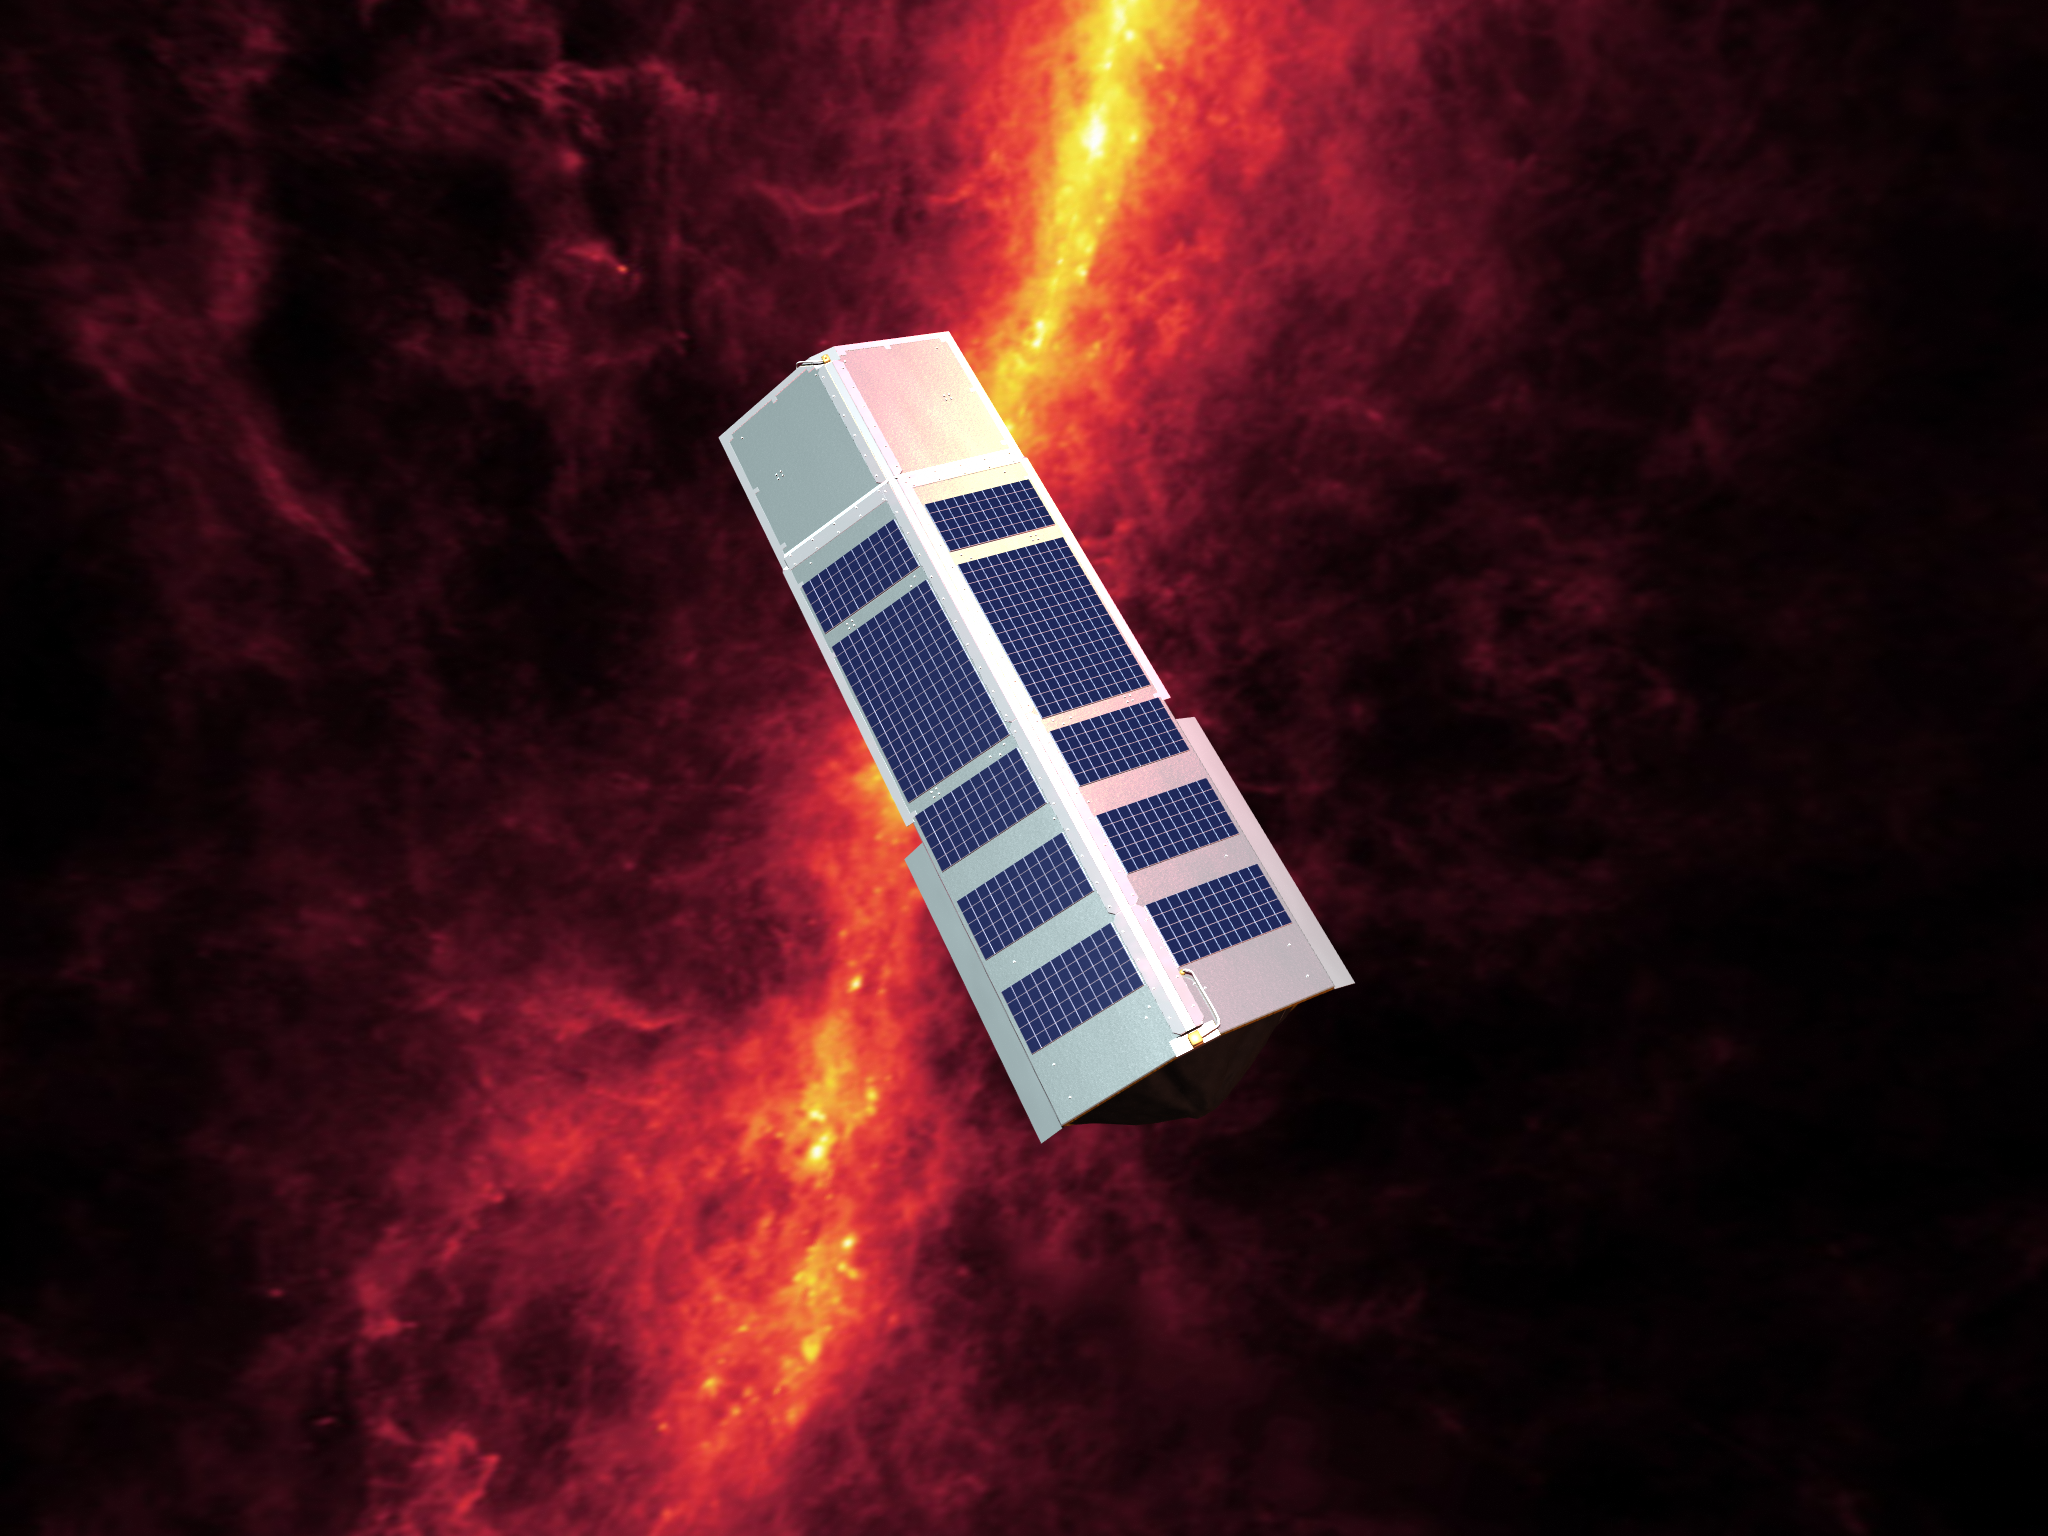

Spitzer's Solar Panels Shield the Observatory from the Sun

Spitzer seen against the infrared sky. The band of light is the glowing dust emission from the Milky Way galaxy seen at 100 microns (as seen by the IRAS/COBE missions).The Spitzer solar panels also double as a solar shield that always faces the Sun, protecting the cold observatory from the Sun's heat.

Credit: NASA/JPL-Caltech/R. Hurt (SSC)